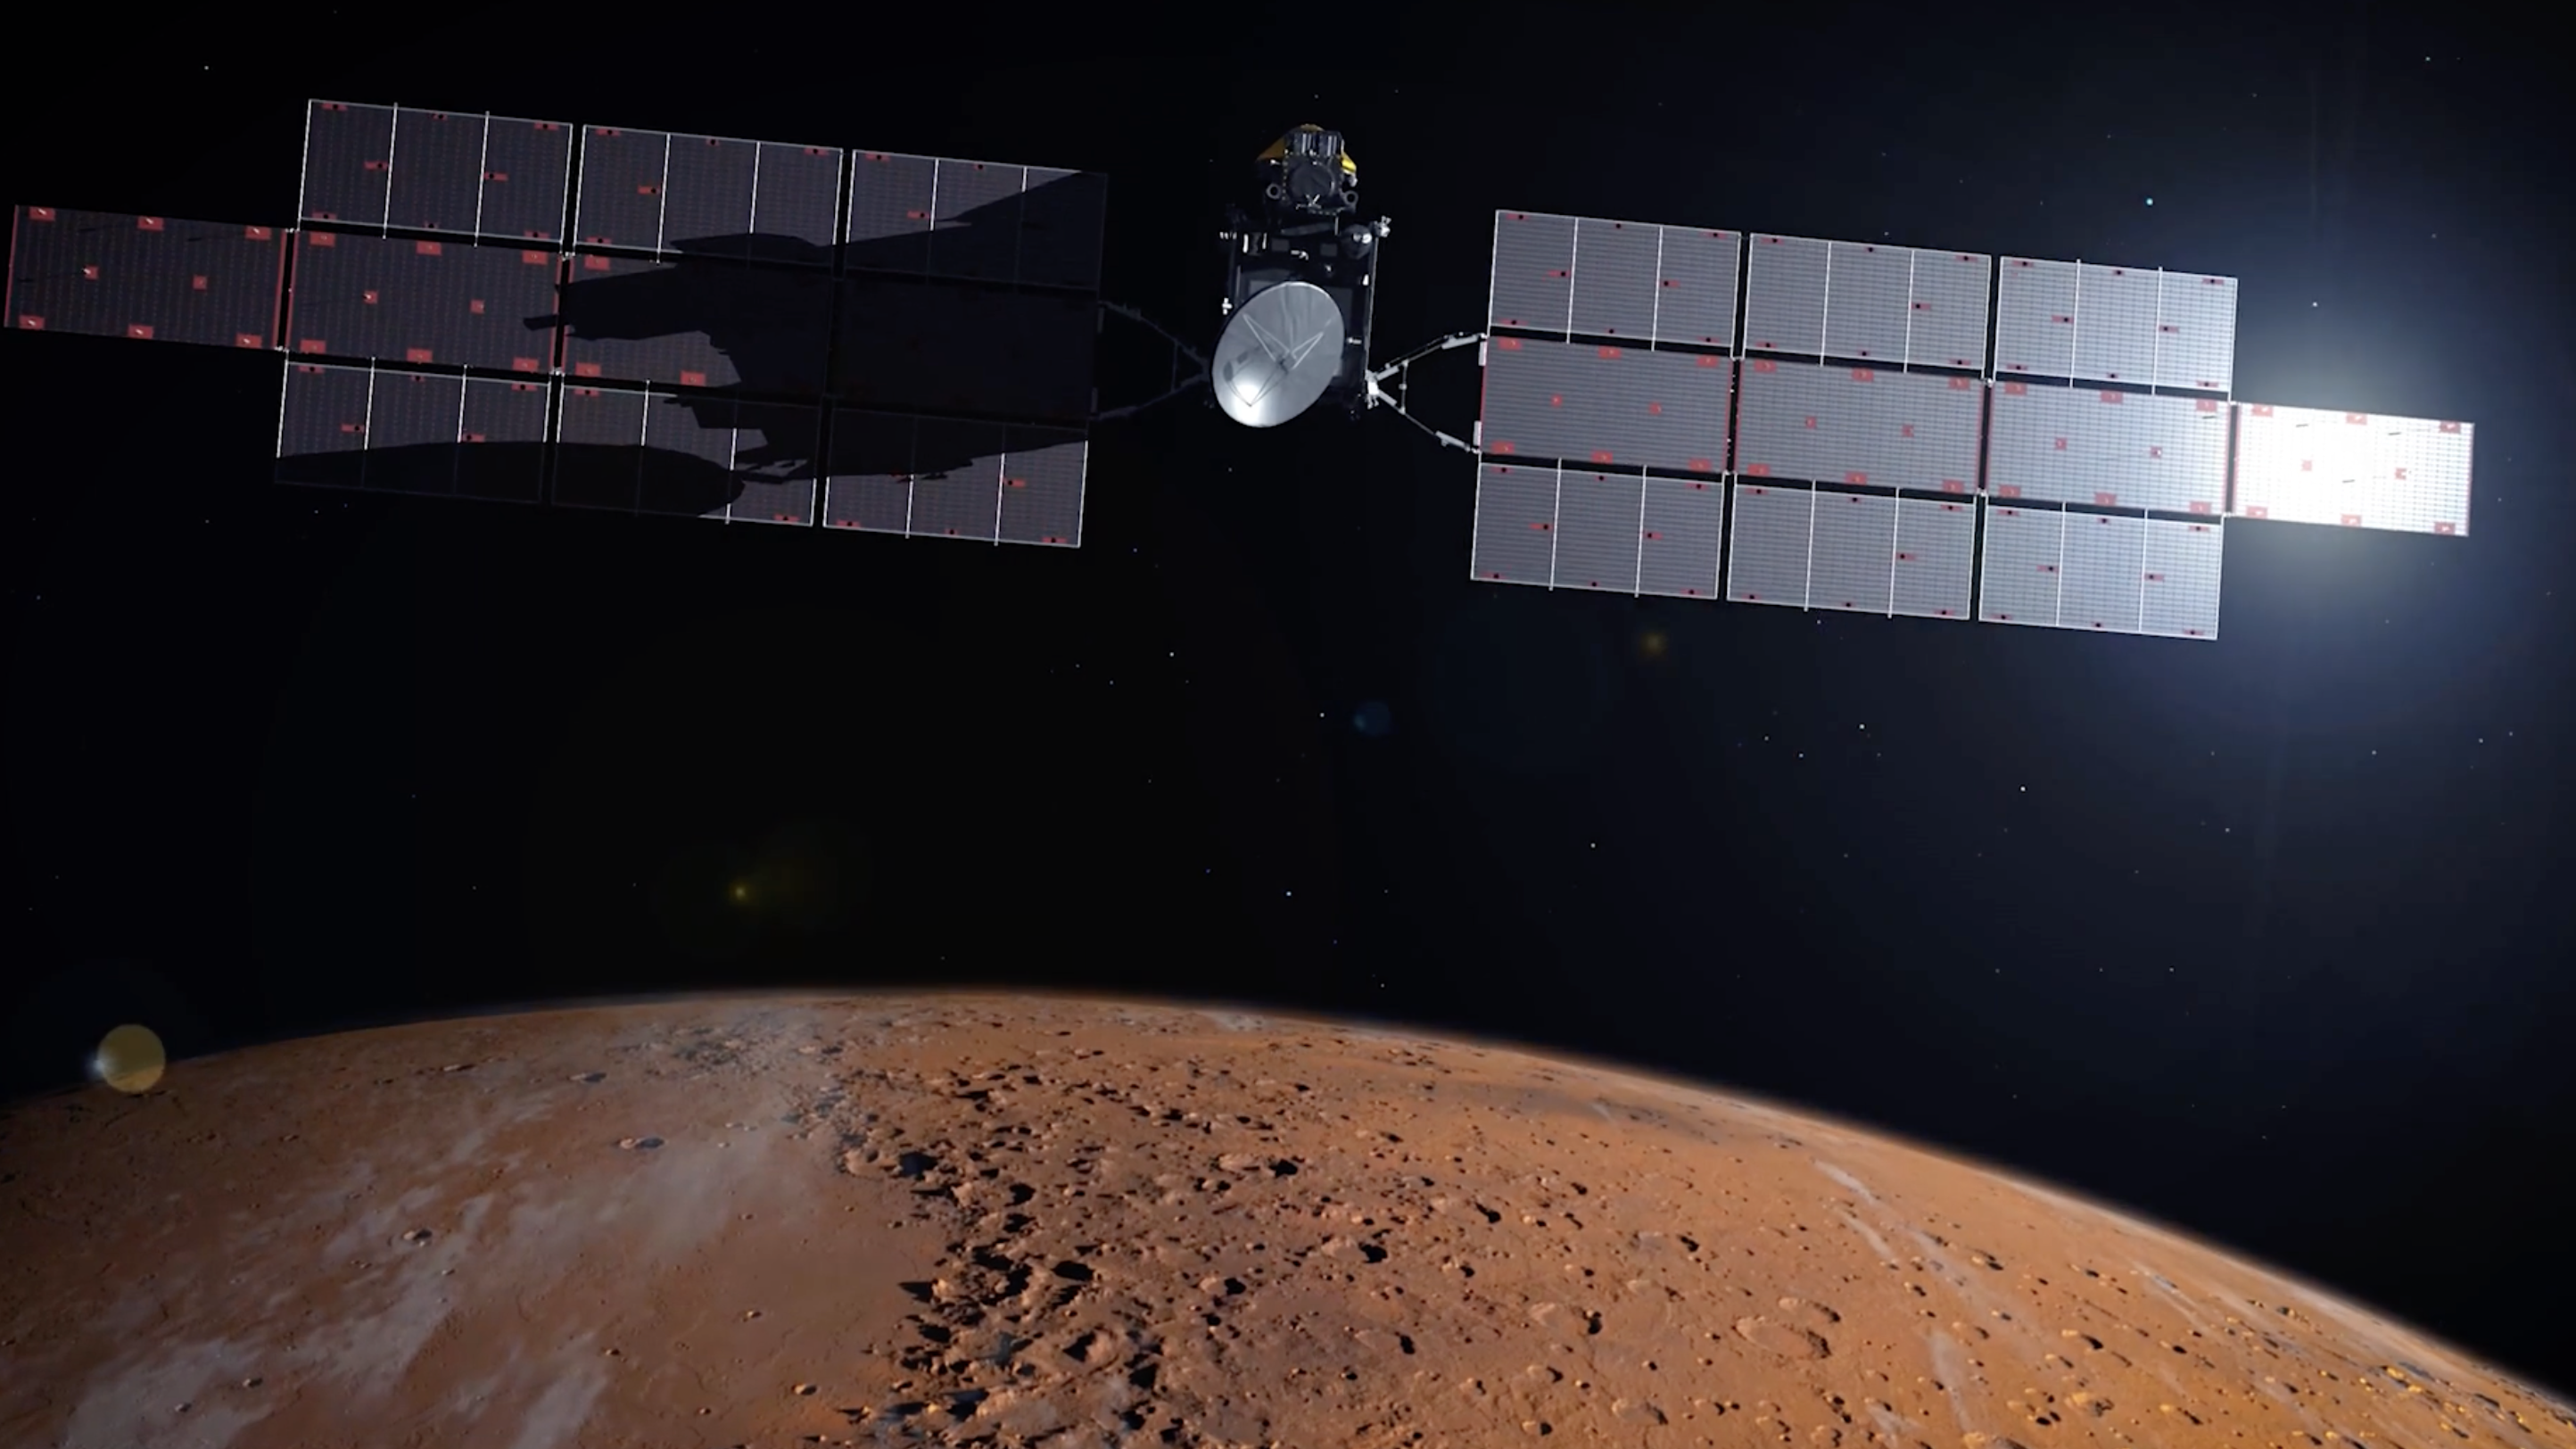

Artist’s concept of the Earth Return Orbiter over Mars

The Earth Return Orbiter (ERO) is one of the flight missions making up the Mars Sample Return campaign to bring martian rock and atmospheric samples back to Earth.

This European Space Agency (ESA) orbiter would be the first interplanetary spacecraft to capture samples in orbit and make a return trip between Earth and Mars. ERO would also be the largest spacecraft to orbit the Red Planet. In addition to the rendezvous and return mission, ERO would provide critical Mars-Earth communications coverage for NASA’s Perseverance rover and the Sample Retrieval Lander to deliver the martian samples.

The Earth Return Orbiter is part of the multi-mission Mars Sample Return campaign being planned by NASA and the European Space Agency (ESA).

Credit: NASA/ESA/JPL-Caltech/GSFC